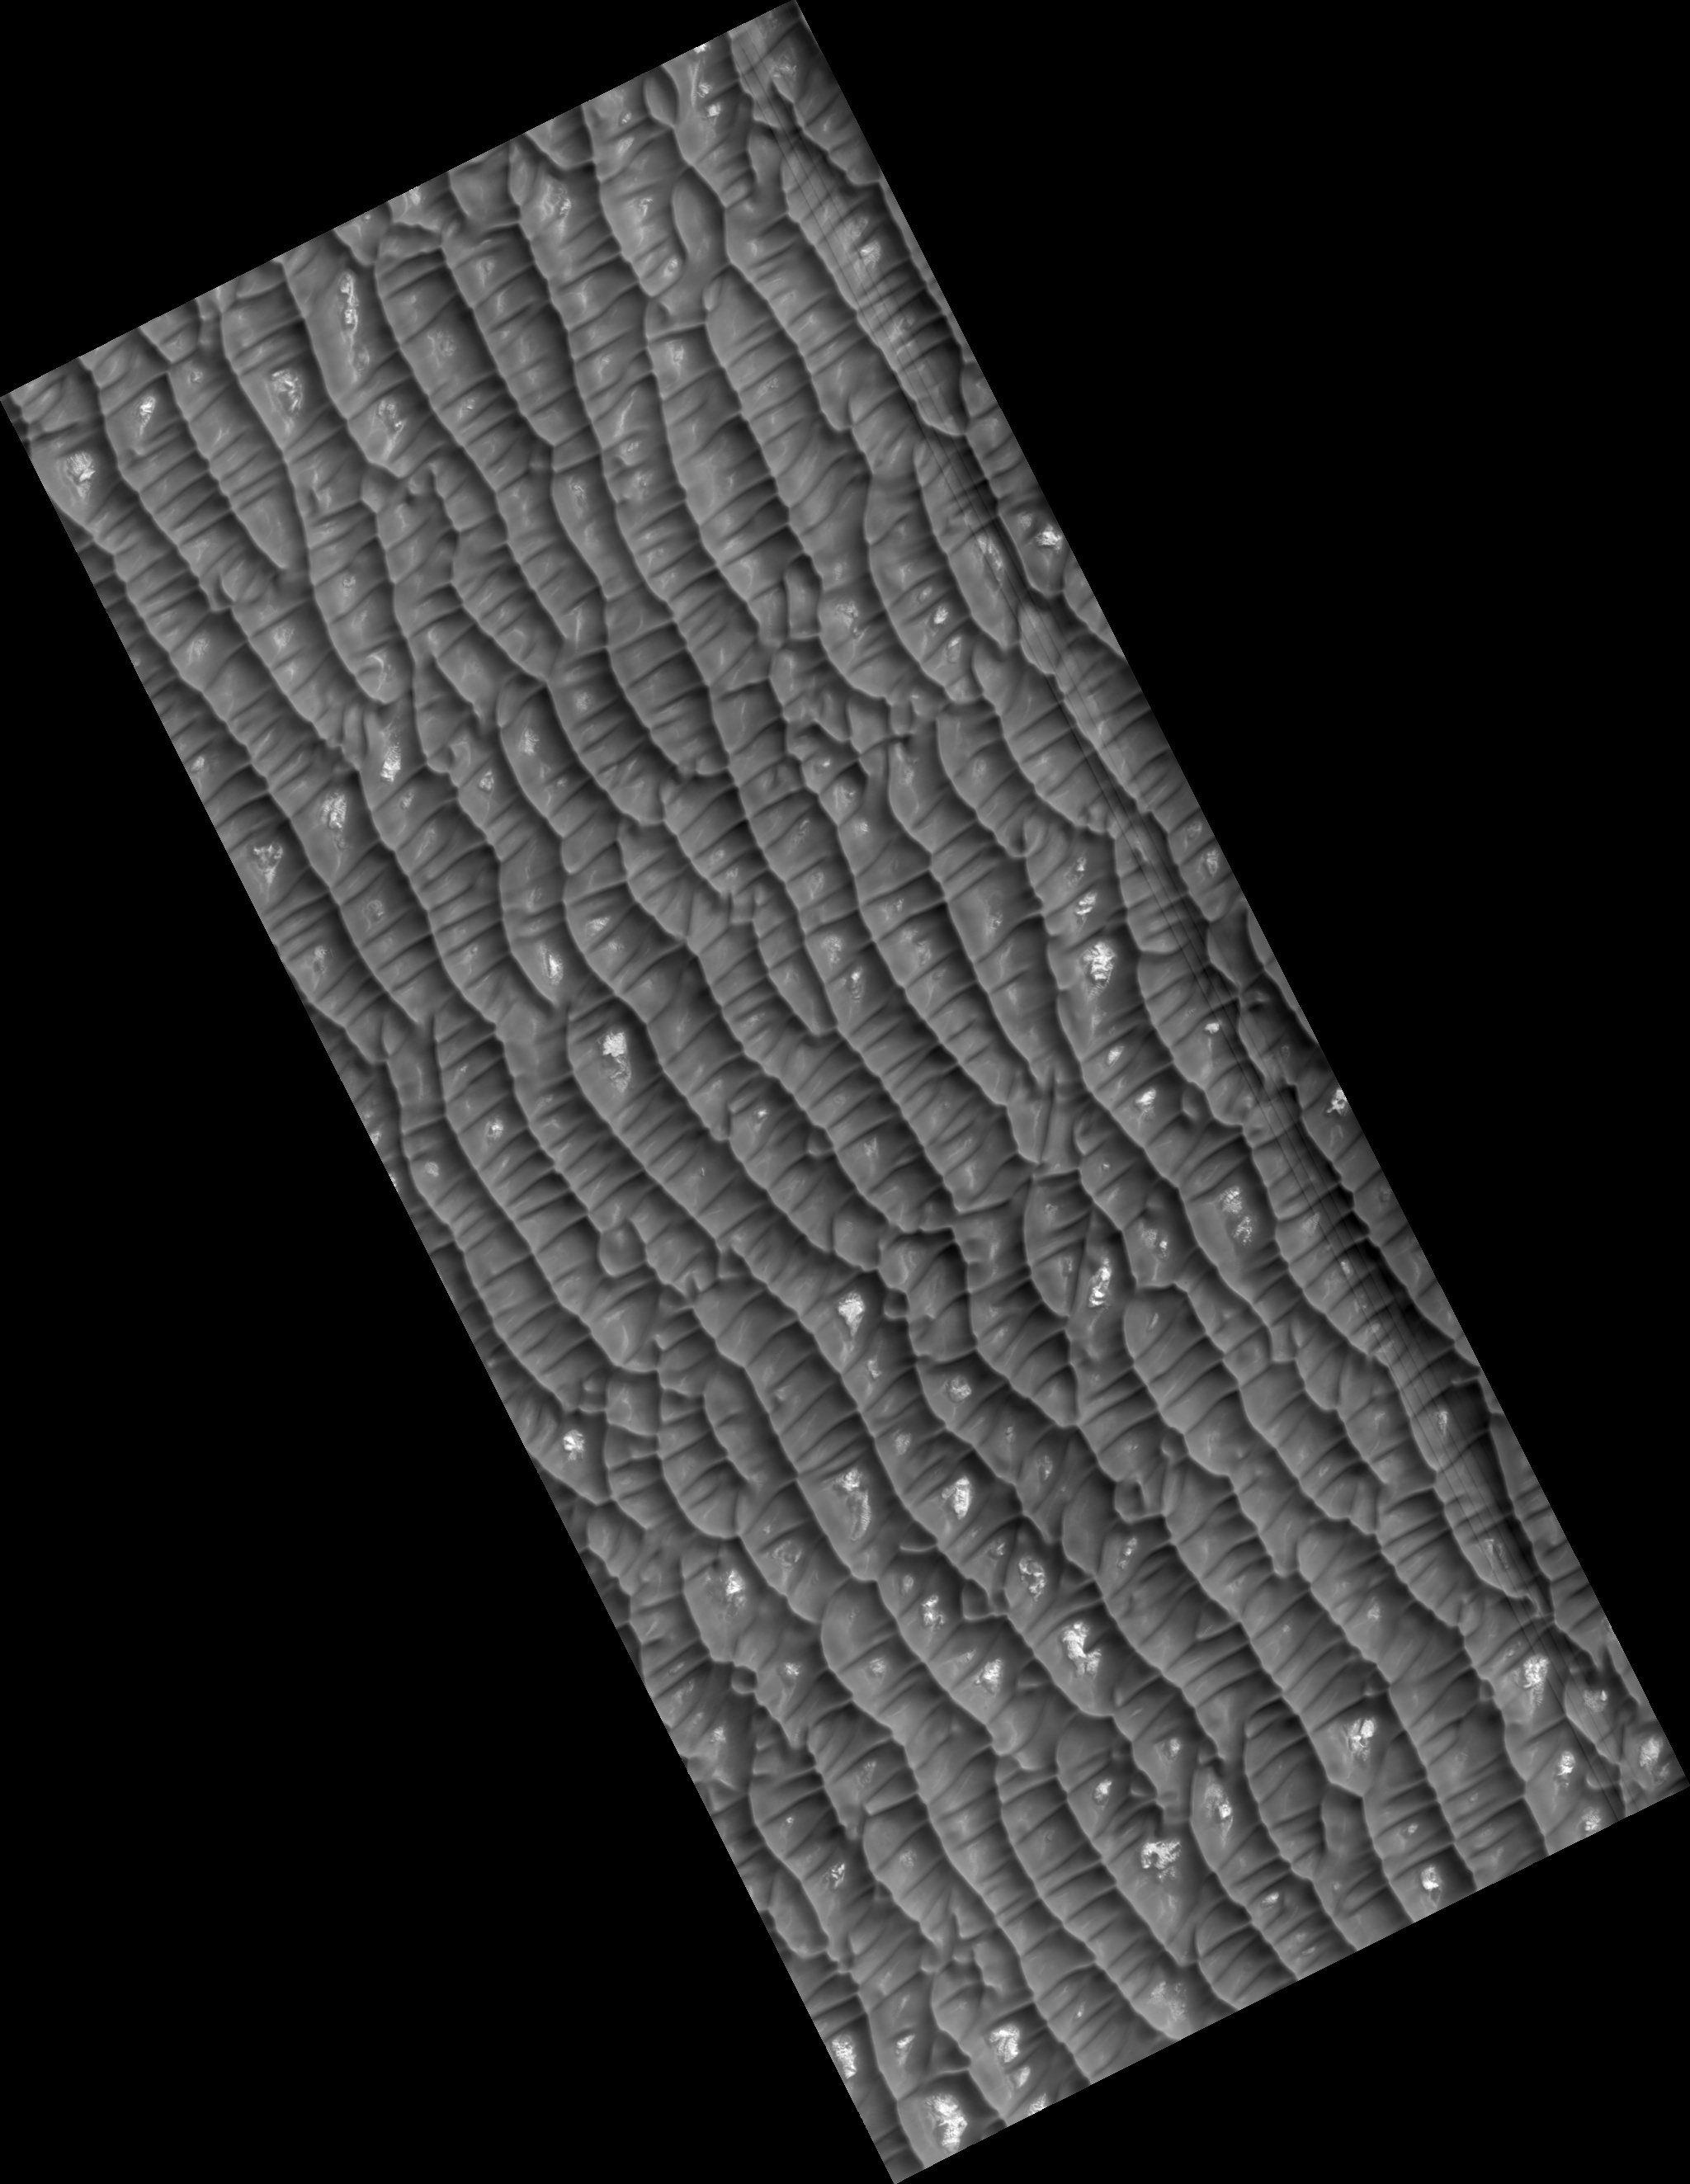

Dunes and Polygons in Olympia Undae

This HiRISE image (PSP_001736_2605) shows dark dunes and light polygonal terrain in Olympia Undae, also known as the North Polar Erg.

Two sets of dunes are obvious. The major set trends ~north-south, indicating winds from the east or west. Between the crests of these dunes is a second set oriented mostly east-west.

Zooming in on the dunes, a rippled texture is apparent, probably due to redistribution of sand at the scale of meters and less. Near the crests of some dunes are channel-like features, with some branching downslope. The origin of these channels is unknown, but they may result from the flow and displacement of sand that was fluidized by sublimating carbon dioxide or water frost.

Bright patches of ground are found in some inter-dune areas, with many having a polygonal texture. Polygons on Earth form from contraction induced by stresses from dehydration, cooling, and other processes, so these features may have a similar origin. The CRISM instrument on MRO and OMEGA on Mars Express indicates that many dunes in Olympia Undae are rich in the mineral gypsum.

Observation Toolbox
Acquisition date: 12 December 2006
Local Mars time: 2:37 PM
Degrees latitude (centered): 80.2°
Degrees longitude (East): 191.2°
Range to target site: 316.4 km (197.7 miles)
Original image scale range: 31.6 cm/pixel (with 1 x 1 binning) so objects ~95 cm across are resolved
Map-projected scale: 25 cm/pixel and north is up
Map-projection: POLAR STEREOGRAPHIC
Emission angle: 2.0°
Phase angle: 67.8°
Solar incidence angle: 69°, with the Sun about 21° above the horizon
Solar longitude: 147.9°, Northern Summer

NASA’s Jet Propulsion Laboratory, a division of the California Institute of Technology in Pasadena, manages the Mars Reconnaissance Orbiter for NASA’s Science Mission Directorate, Washington. Lockheed Martin Space Systems, Denver, is the prime contractor for the project and built the spacecraft. The High Resolution Imaging Science Experiment is operated by the University of Arizona, Tucson, and the instrument was built by Ball Aerospace and Technology Corp., Boulder, Colo.

Credit: NASA/JPL/Univ. of Arizona